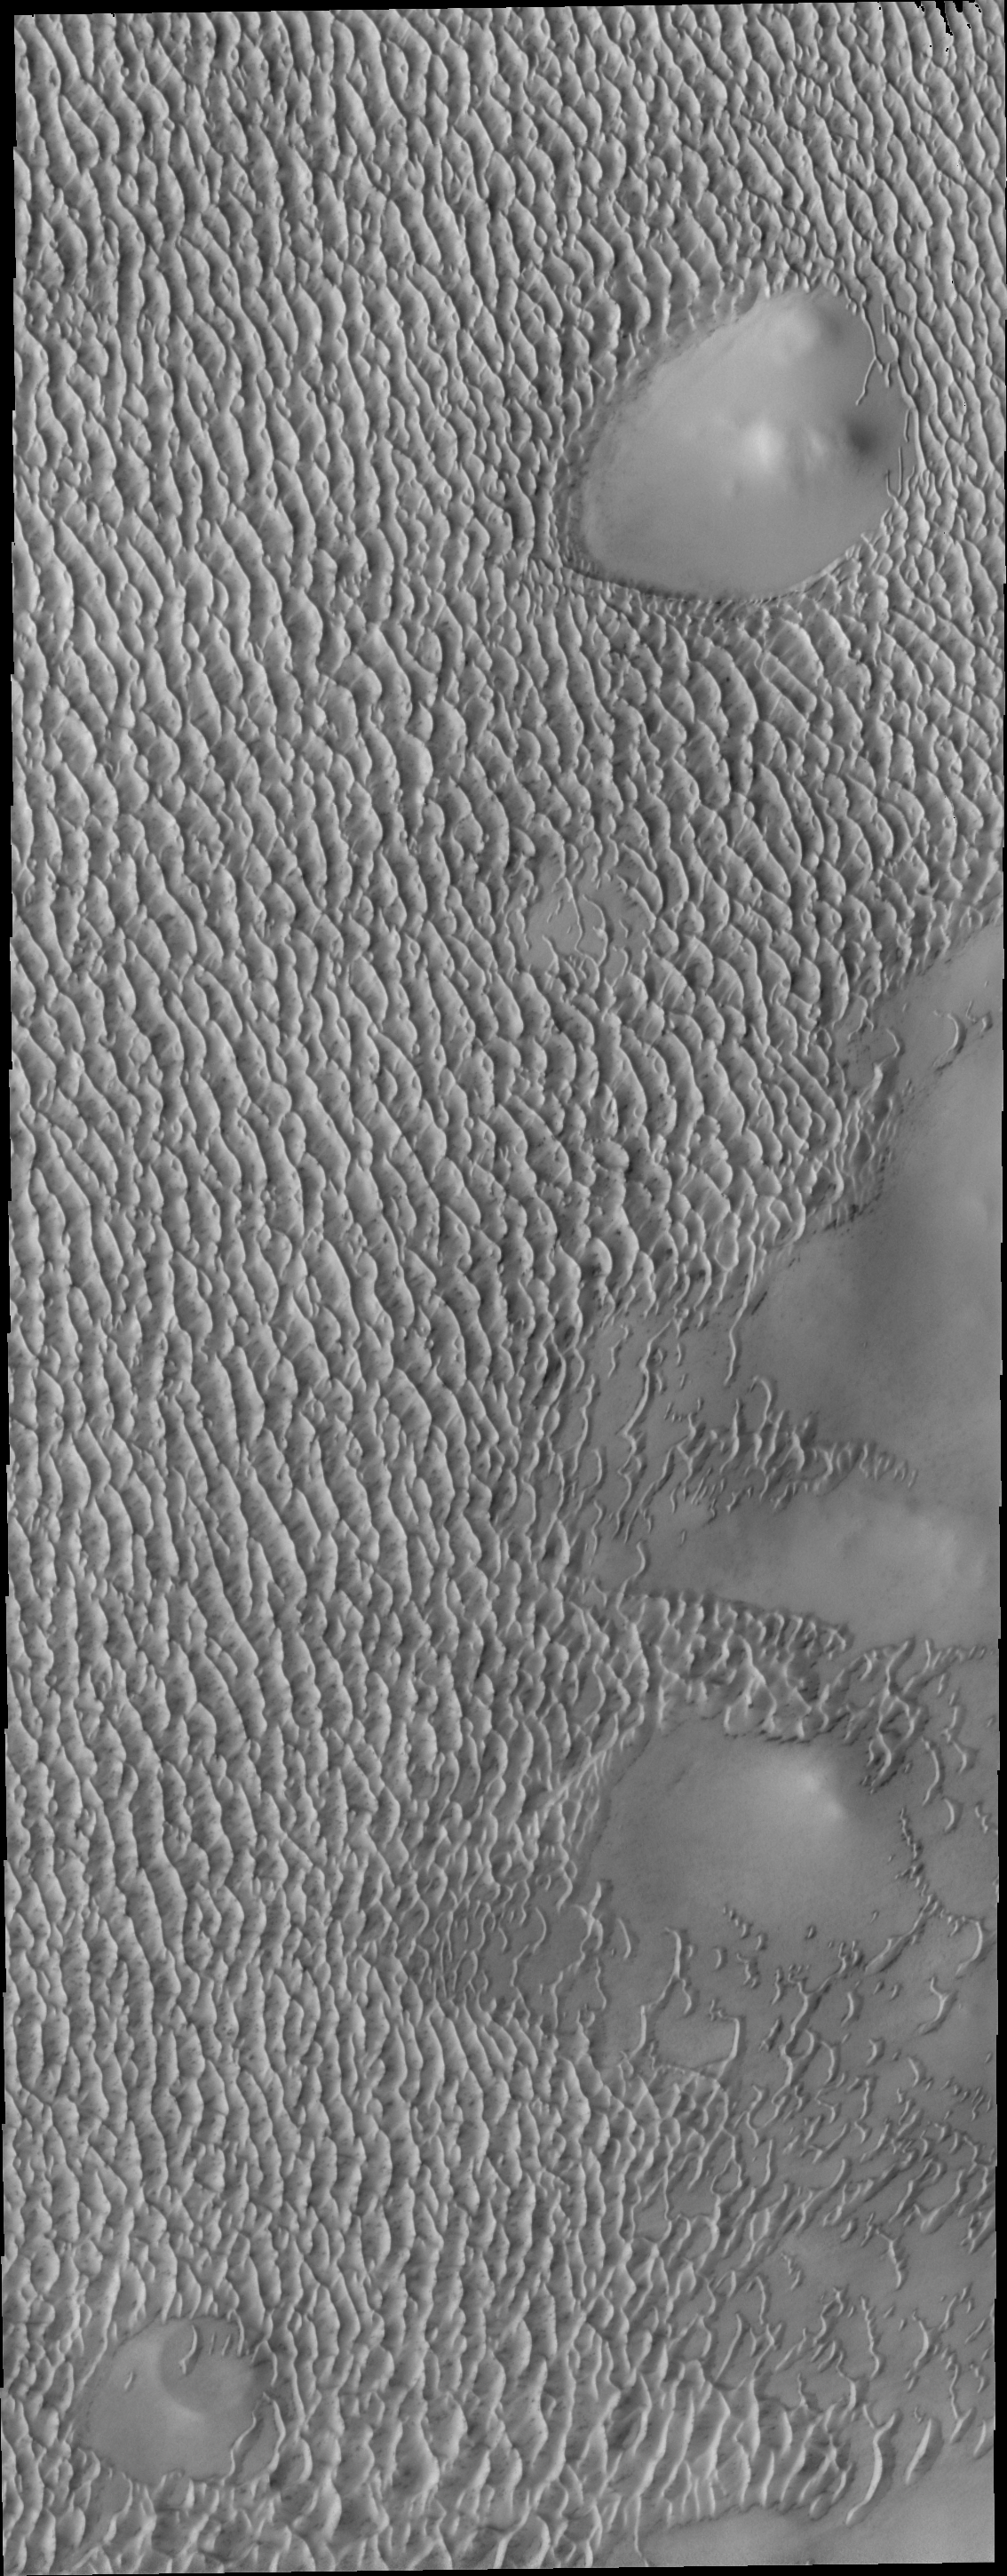

More Polar Dunes

This image shows the margin of the north polar erg – an extensive field of dunes that encircles the pole.

Image information: VIS instrument. Latitude 79.3N, Longitude 181.0E. 20 meter/pixel resolution.

Please see the THEMIS Data Citation Note for details on crediting THEMIS images.

Note: this THEMIS visual image has not been radiometrically nor geometrically calibrated for this preliminary release. An empirical correction has been performed to remove instrumental effects. A linear shift has been applied in the cross-track and down-track direction to approximate spacecraft and planetary motion. Fully calibrated and geometrically projected images will be released through the Planetary Data System in accordance with Project policies at a later time.

NASA’s Jet Propulsion Laboratory manages the 2001 Mars Odyssey mission for NASA’s Office of Space Science, Washington, D.C. The Thermal Emission Imaging System (THEMIS) was developed by Arizona State University, Tempe, in collaboration with Raytheon Santa Barbara Remote Sensing. The THEMIS investigation is led by Dr. Philip Christensen at Arizona State University. Lockheed Martin Astronautics, Denver, is the prime contractor for the Odyssey project, and developed and built the orbiter. Mission operations are conducted jointly from Lockheed Martin and from JPL, a division of the California Institute of Technology in Pasadena.

Credit: NASA/JPL/ASU